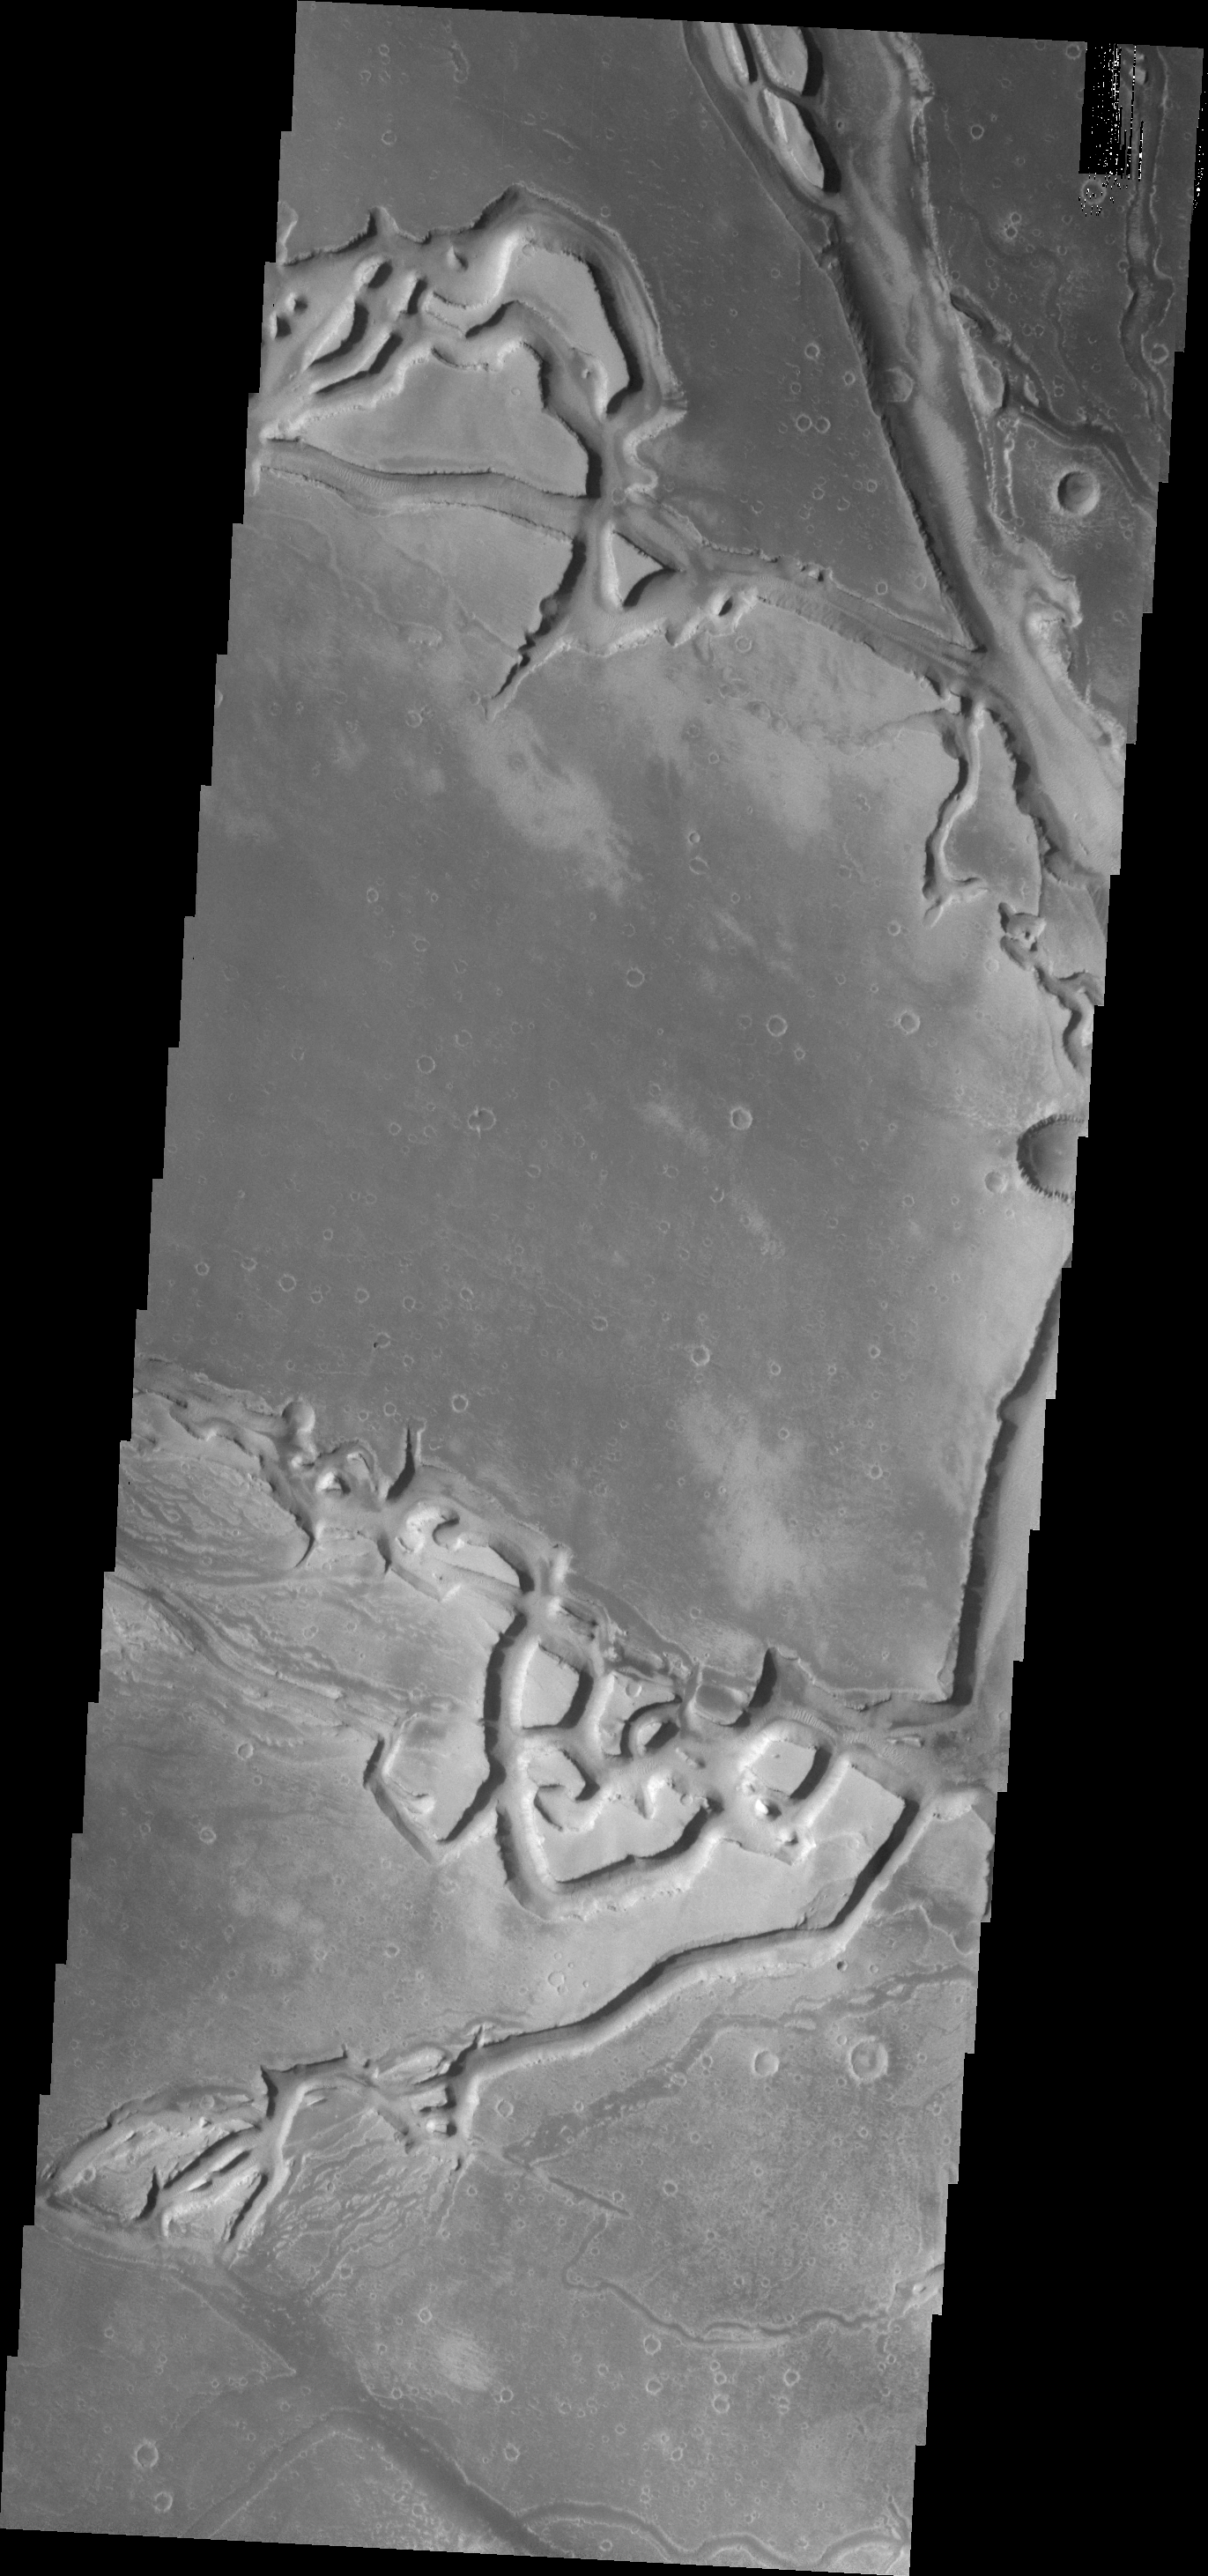

Granicus Valles

The complex channels in today’s VIS image are part of Granicus Valles, located on the western margin of the Elysium volcanic region.

Credit: NASA/JPL/ASU